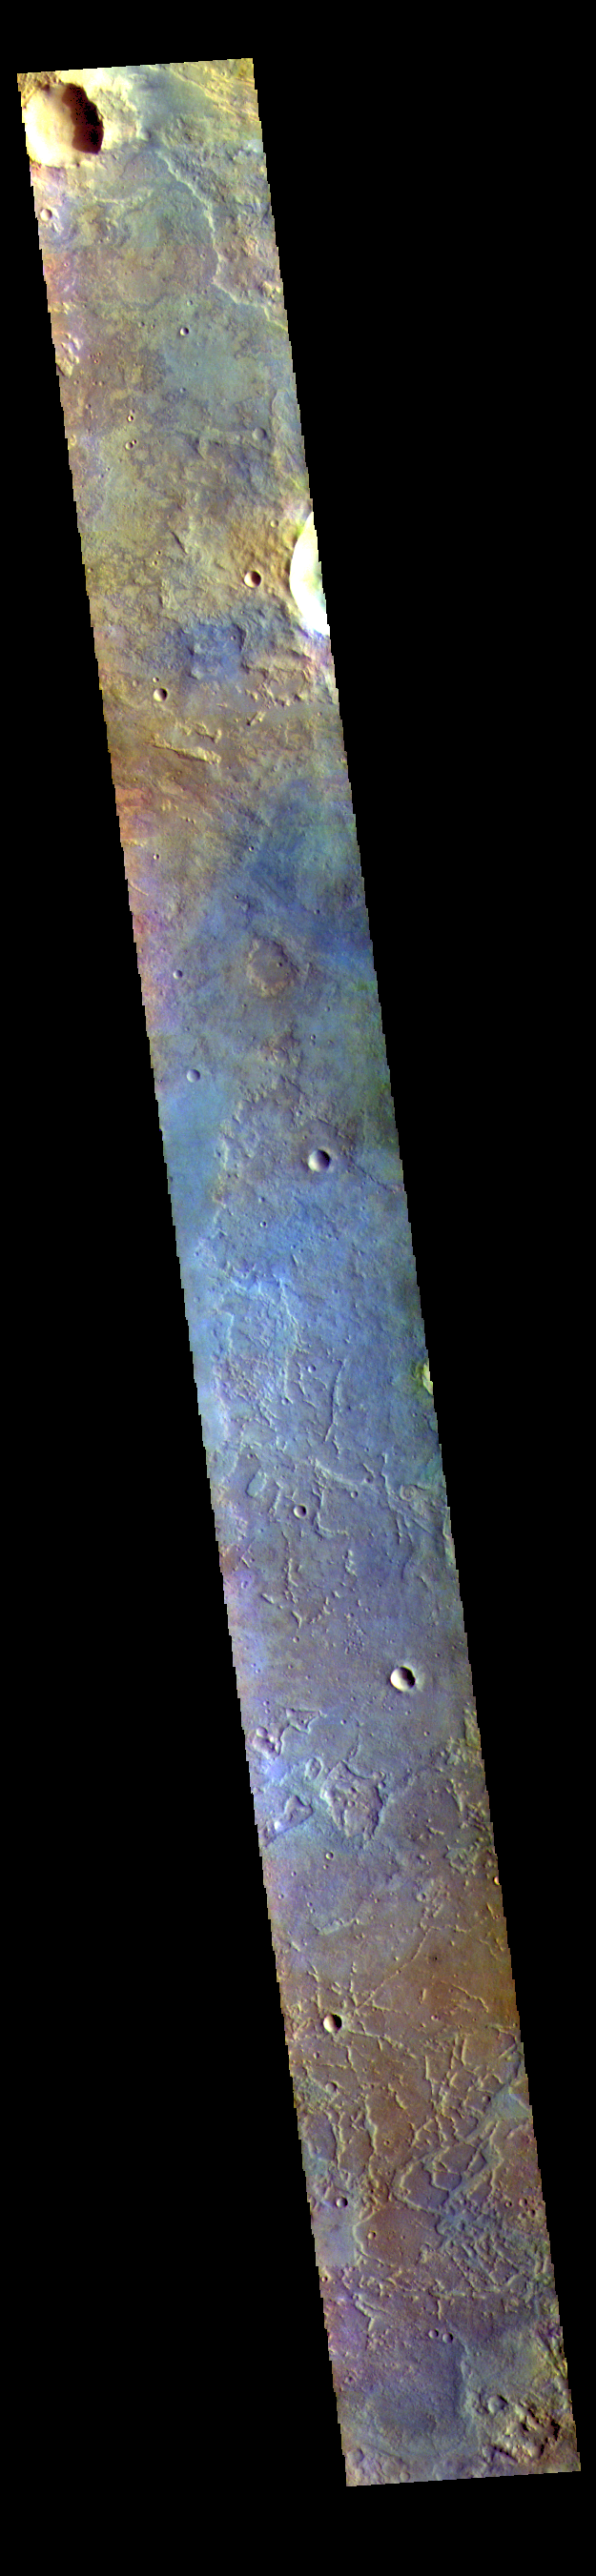

Antoniadi Crater – False Color

This VIS image shows part of the floor of Antoniadi Crater, a very large crater located north of Syrtis Major Planum.

The THEMIS VIS camera contains 5 filters. The data from different filters can be combined in multiple ways to create a false color image. These false color images may reveal subtle variations of the surface not easily identified in a single band image.

Credit: NASA/JPL-Caltech/ASU